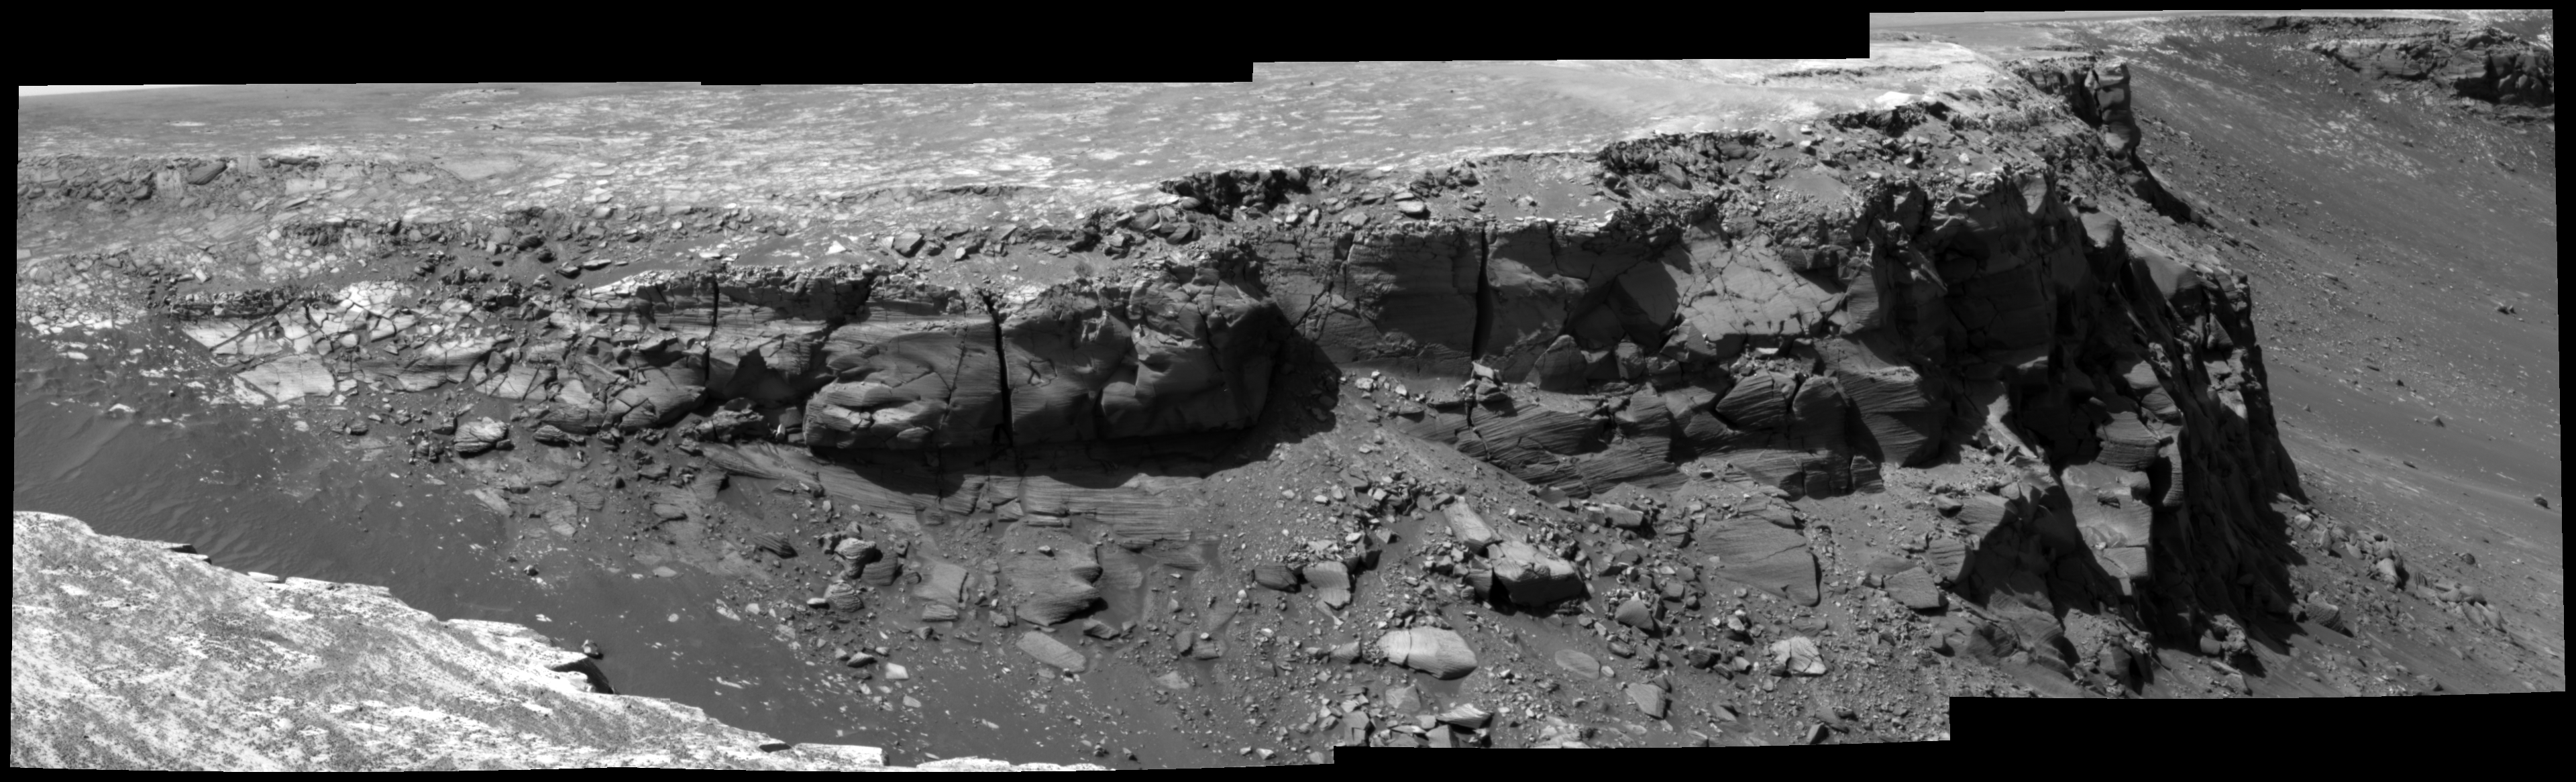

View of ‘Bottomless Bay’ on Rim of ‘Victoria’

As part of its investigation of “Victoria Crater,” NASA’s Mars Exploration Rover Opportunity examined a section of the scalloped rim called “Bottomless Bay” (or “Bahia sin Fondo”). This view shows the northeastern side of Bottomless Bay as seen from the southwest. The exposures combined into this mosaic were taken by the rover’s panoramic camera through a 750-nanometer filter during the 1,019th Martian day, or sol, of Opportunity’s Mars-surface mission (Dec. 5, 2006).

Credit: NASA/JPL-Caltech/Cornell